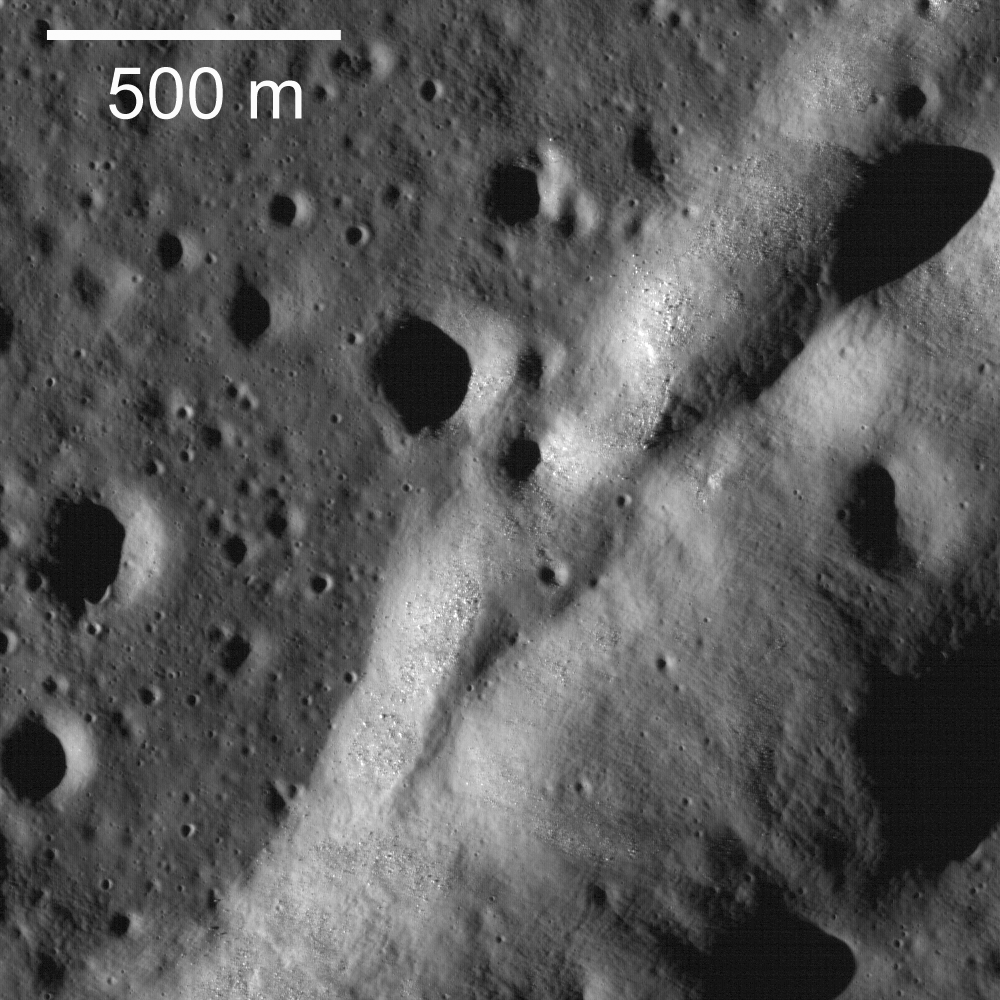

Wrinkle Ridges of Northwest Mare Imbrium

A northeast-trending wrinkle ridge cuts across the plains of Mare Imbrium. The overall ridge is about 4.5 km wide. The contact between the ridge (right) and the surrounding mare basalt plains (left) runs diagonally up the image.

Wrinkle ridges are relatively common on the Moon and are mostly found in the maria; smaller versions are occasionally found in the highlands. They are called “wrinkle” ridges because wrinkling is exactly what happened. Rock (in this case mare basalt) was squeezed from opposite directions, as if it were in a vise, and the rock failed and buckled, or wrinkled, in a direction perpendicular to the squeezing (compression). In detail scientists have found that they are formed by a combination of faulting and folding. Generally there is a broad swell — the ridge — and a narrower feature — the wrinkle. It is the wrinkle that is shown in this frame. In full frame entire structure can be observed. In this area, the overall ridge is about 4.5 km wide and the wrinkle varies from a few hundred meters to just over a km wide. This ridge trends northeast and eventually connects with Montes Recti (a piece of highlands crust protruding through the mare basalts).

NASA’s Goddard Space Flight Center built and manages the mission for the Exploration Systems Mission Directorate at NASA Headquarters in Washington. The Lunar Reconnaissance Orbiter Camera was designed to acquire data for landing site certification and to conduct polar illumination studies and global mapping. Operated by Arizona State University, the LROC facility is part of the School of Earth and Space Exploration (SESE). LROC consists of a pair of narrow-angle cameras (NAC) and a single wide-angle camera (WAC). The mission is expected to return over 70 terabytes of image data.

Credit: NASA/GSFC/Arizona State University